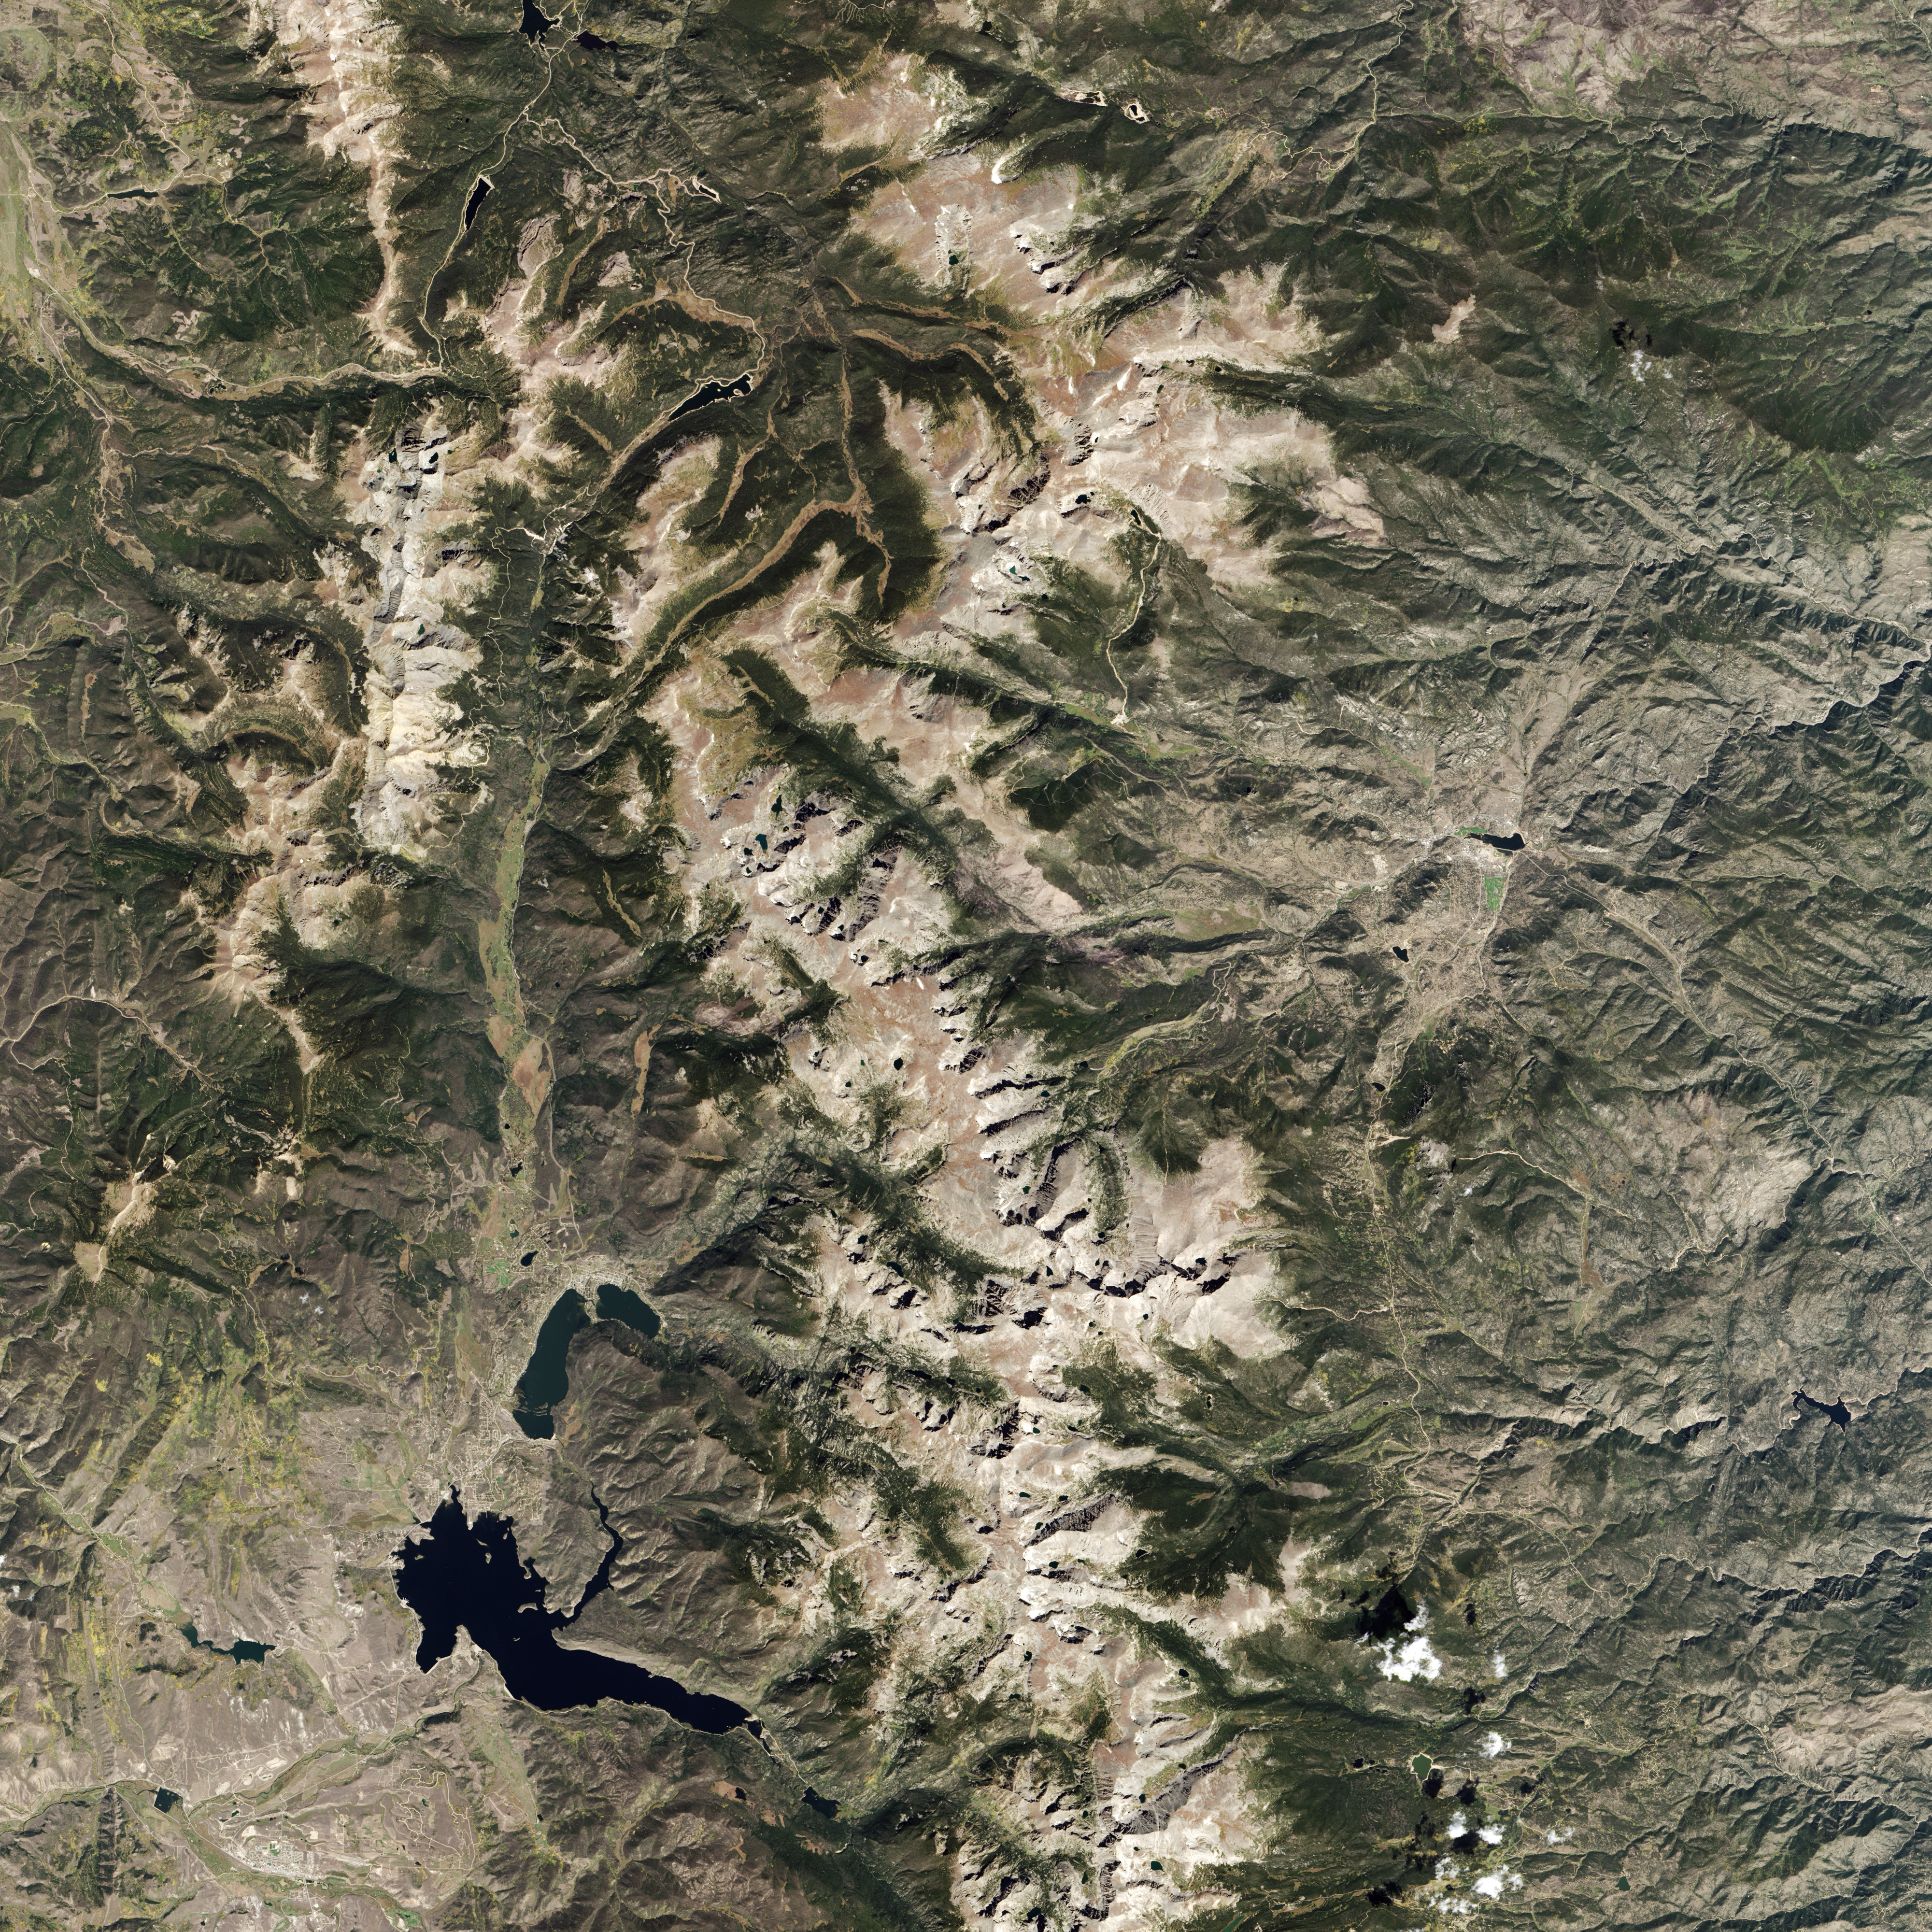

Rocky Mountain National Park

Colorado’s Rocky Mountain National Park presents a very different landscape in summertime than in wintertime. Snow retreats and gives way to blooms of wildflowers, even at high elevations. Roads and trails become accessible, allowing visitors easier access to the rugged mountain trails and vistas. The diversity of the park’s landscape is visible in this image, acquired on September 20, 2014, with the Operational Land Imager (OLI) on the Landsat 8 satellite. Except for a few patches, seasonal snow is mostly gone. Even the “Never Summer Mountains”—a range along the park’s northwest border known to receive snow any time of year—appears to be temporarily snow-free.

Credit: NASA/Landsat8